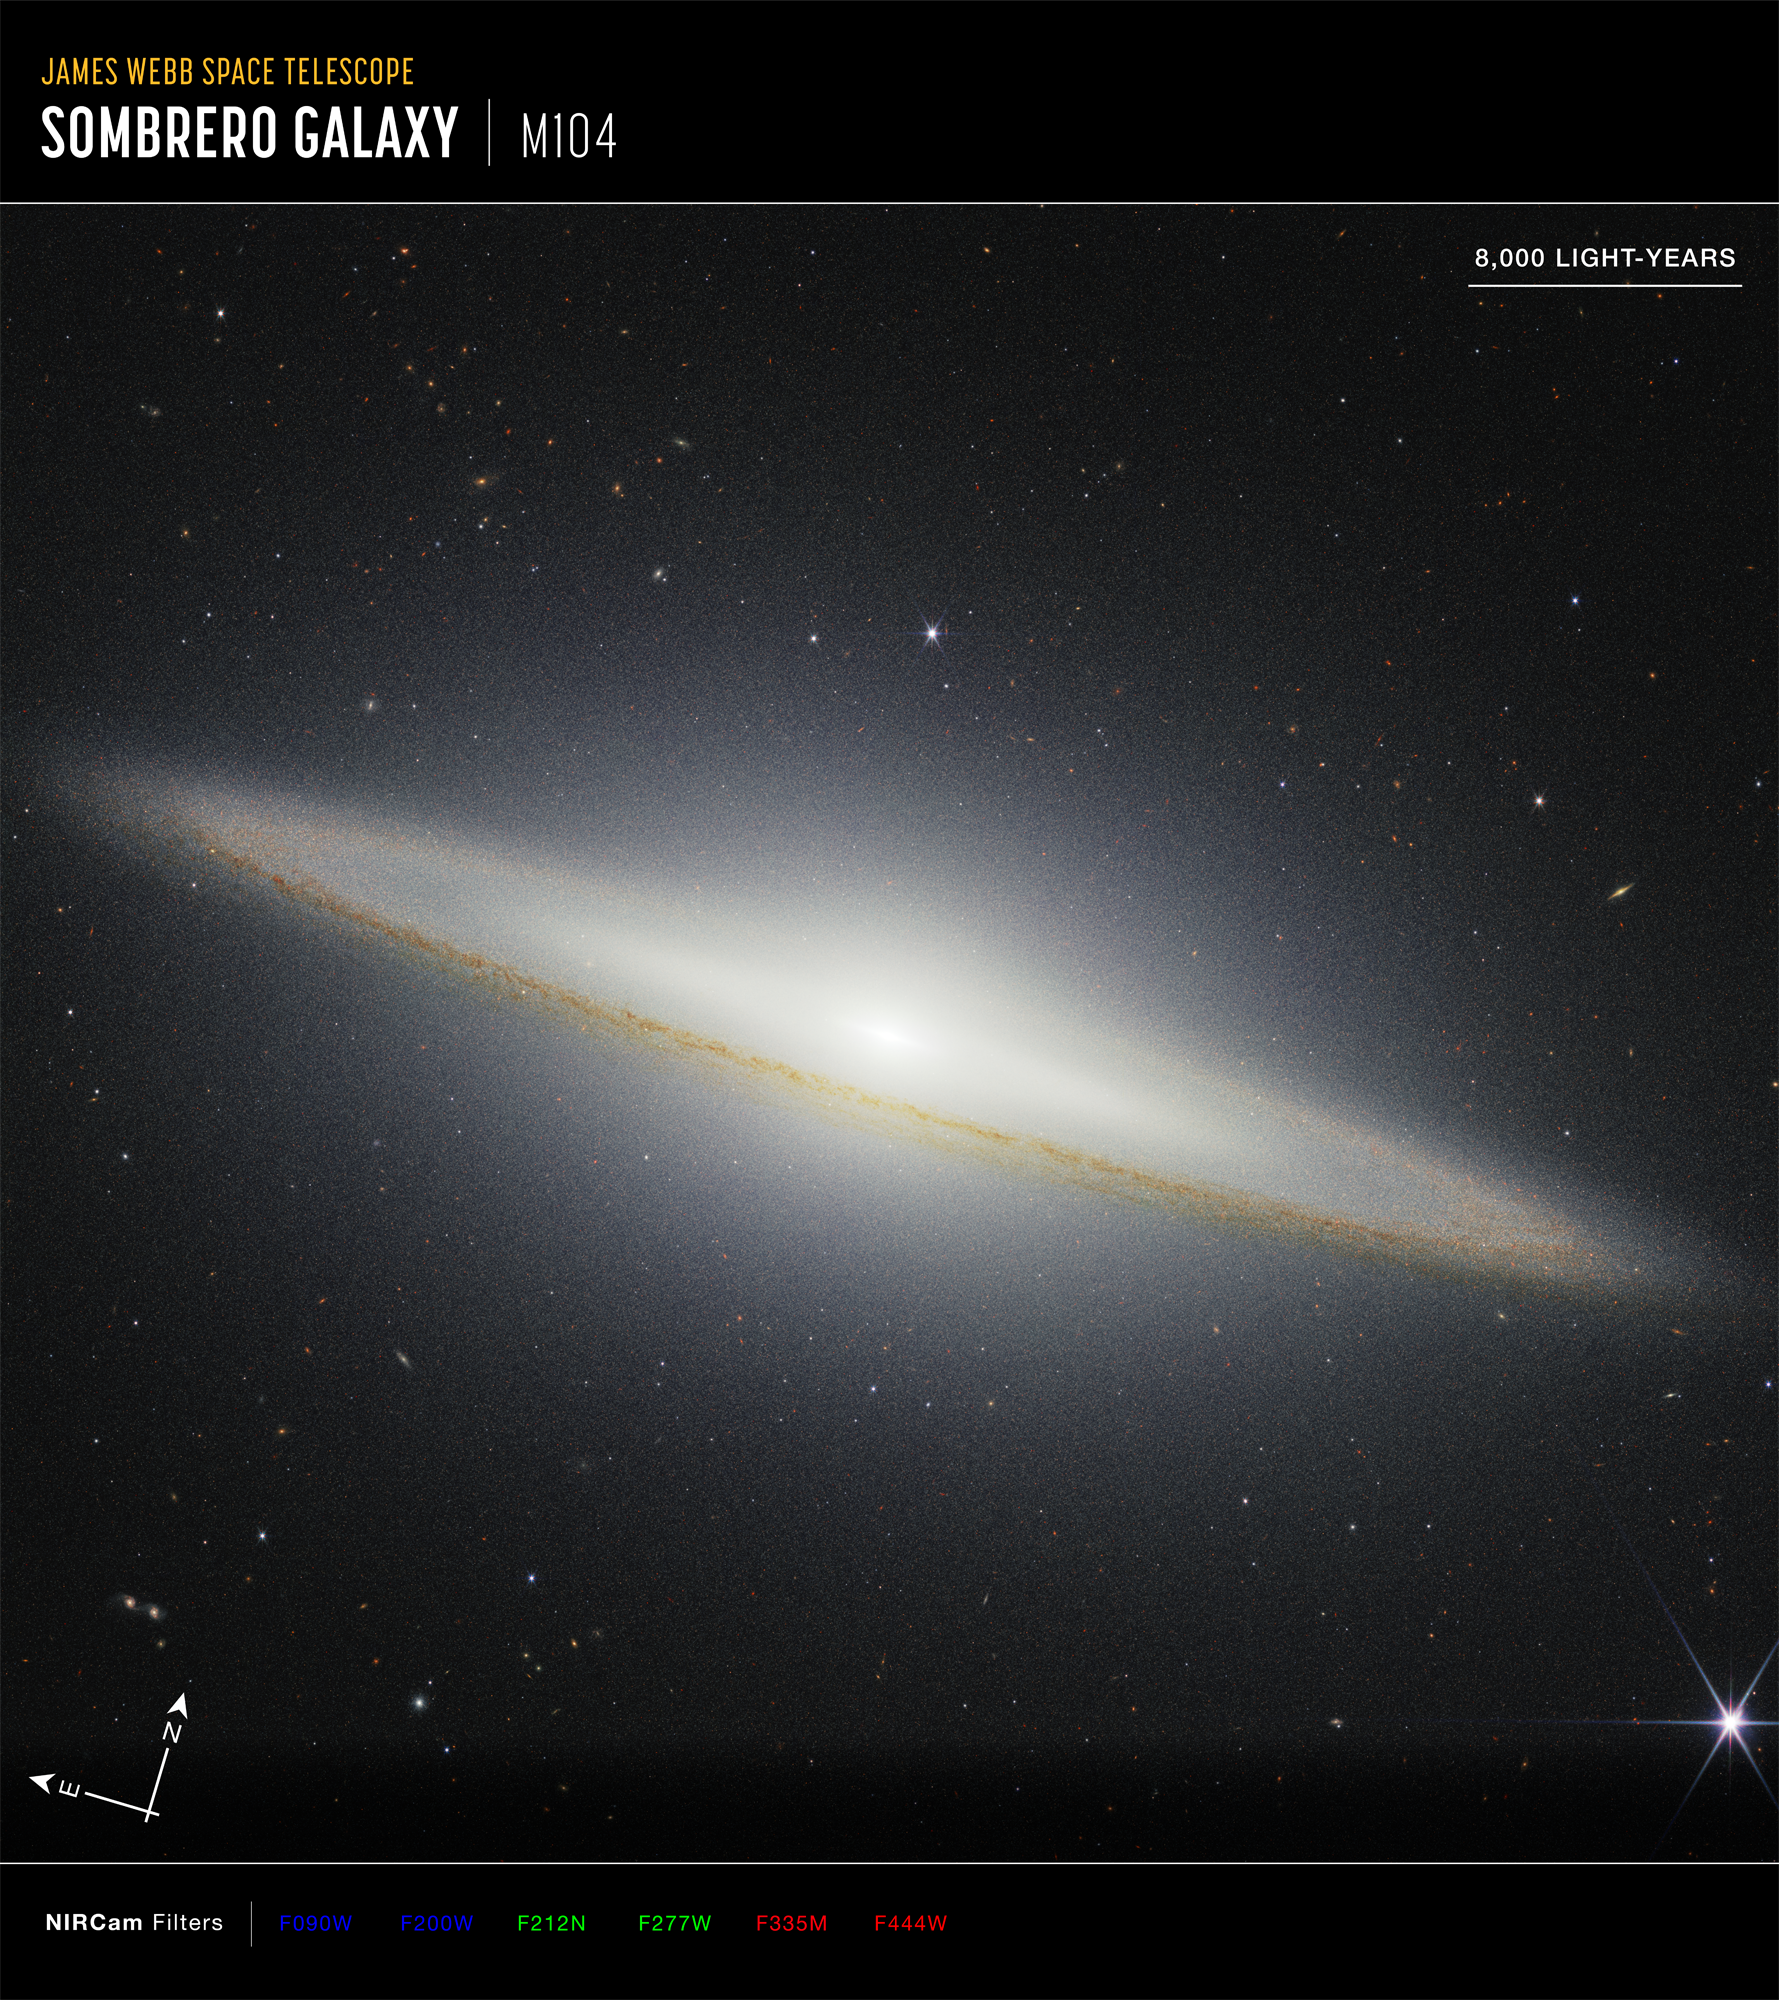

Sombrero Galaxy Compass

This image of the Sombrero galaxy, captured by NASA's James Webb Space Telescope’s NIRCam (Near-Infrared Camera), shows compass arrows, scale bar, and color key for reference. The north and east compass arrows show the orientation of the image on the sky. The scale bar is labeled in light-years, which is the distance that light travels in one Earth-year. (It takes 8,000 years for light to travel a distance equal to the length of the scale bar.) One light-year is equal to about 5.88 trillion miles or 9.46 trillion kilometers. This image shows invisible near-infrared wavelengths of light that have been translated into visible-light colors. The color key shows which NIRCam filters were used when collecting the light. The color of each filter name is the visible light color used to represent the infrared light that passes through that filter.

Credit: Image: NASA, ESA, CSA, STScI